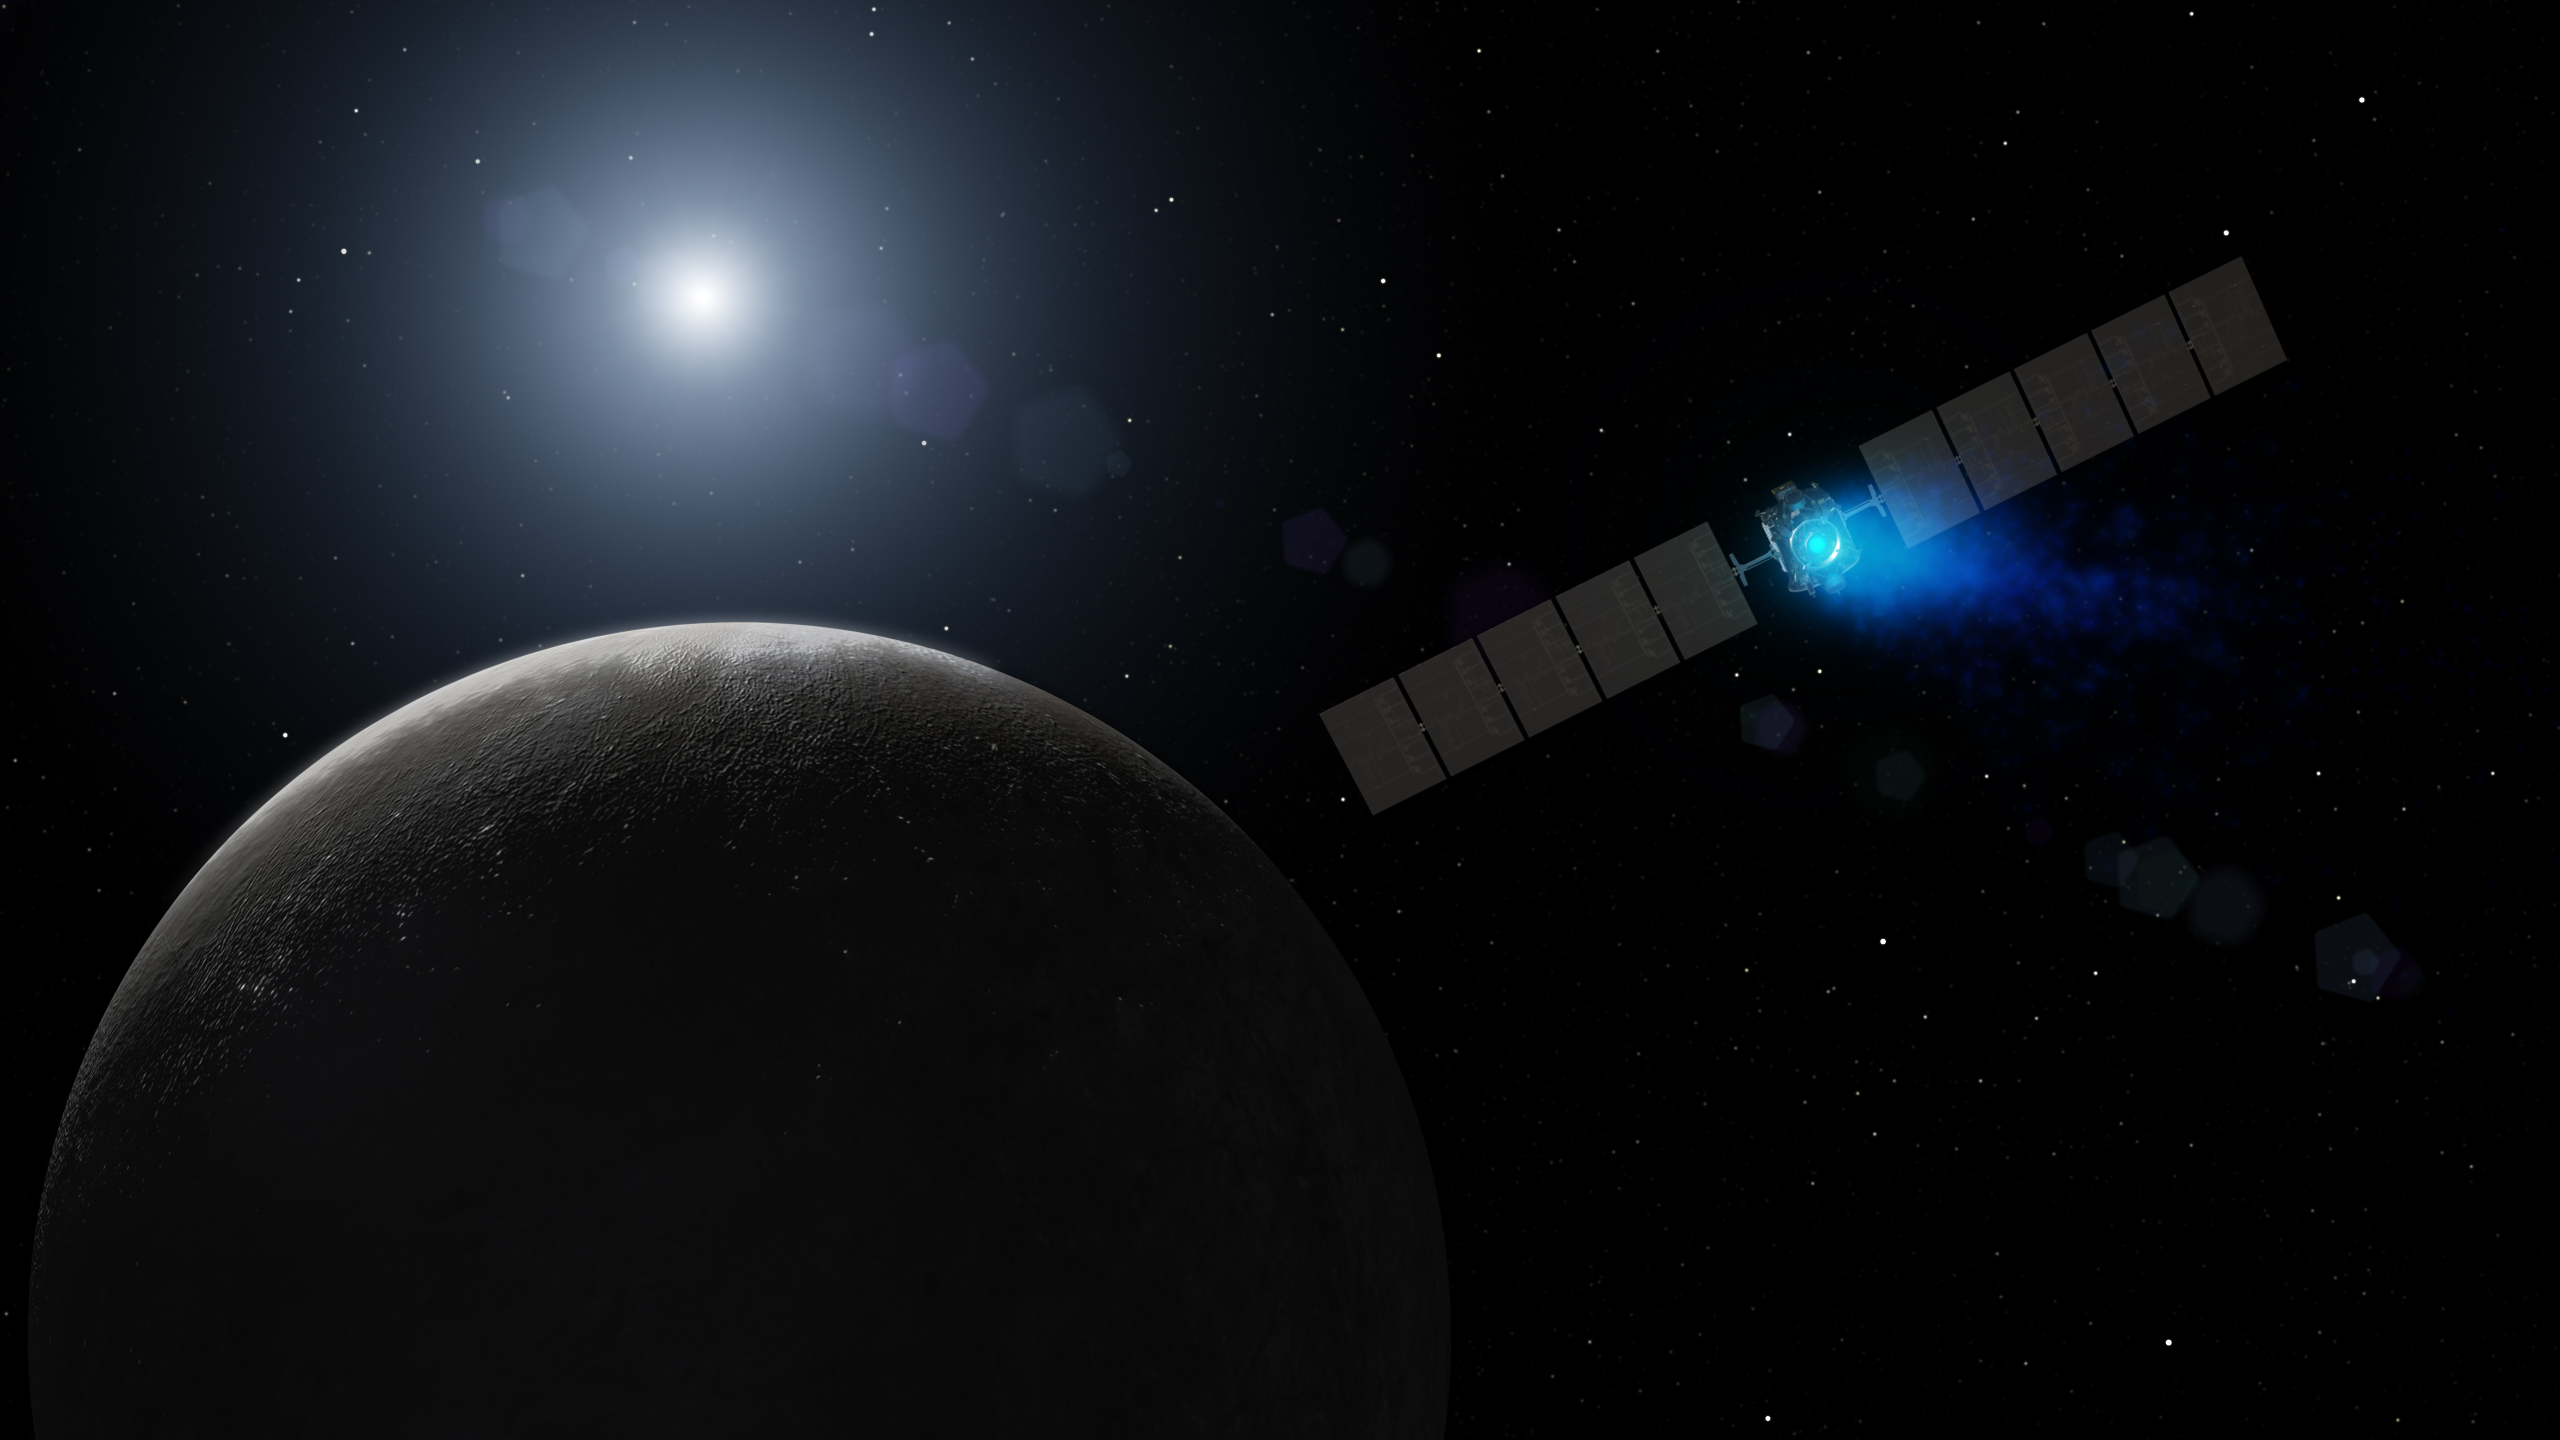

Dawn’s Arrival at Dwarf Planet (Artist Concept)

This artist’s concept shows NASA’s Dawn spacecraft arriving at the dwarf planet Ceres, the most massive body in the asteroid belt. Dawn is the first mission to visit a dwarf planet — a round body that orbits the sun but, unlike a planet, does not clear its orbital path of other objects.

Dawn’s mission is managed by NASA’s Jet Propulsion Laboratory, Pasadena, California, for NASA’s Science Mission Directorate in Washington. Dawn is a project of the directorate’s Discovery Program, managed by NASA’s Marshall Space Flight Center in Huntsville, Alabama. The University of California, Los Angeles, is responsible for overall Dawn mission science. Orbital ATK, Inc., in Dulles, Virginia, designed and built the spacecraft. The German Aerospace Center, the Max Planck Institute for Solar System Research, the Italian Space Agency and the Italian National Astrophysical Institute are international partners on the mission team.

Credit: NASA/JPL-Caltech